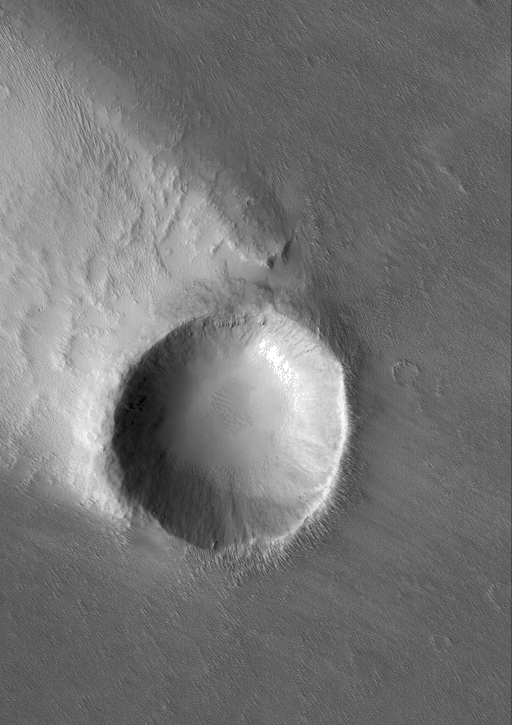

Crater with Streak

20 June 2005
This Mars Global Surveyor (MGS) Mars Orbiter Camera (MOC) image shows a crater in the Memnonia region of Mars, around which has formed a wind streak. The bright streak is in the lee of the crater — that is, it is on the crater’s down-wind side. Thus, the winds responsible for the streak blew from the southeast (lower right).

Location near: 6.7°S, 141.4°W
Image width: ~3 km (~1.9 mi)
Illumination from: upper left
Season: Southern Spring

Credit: NASA/JPL/Malin Space Science Systems